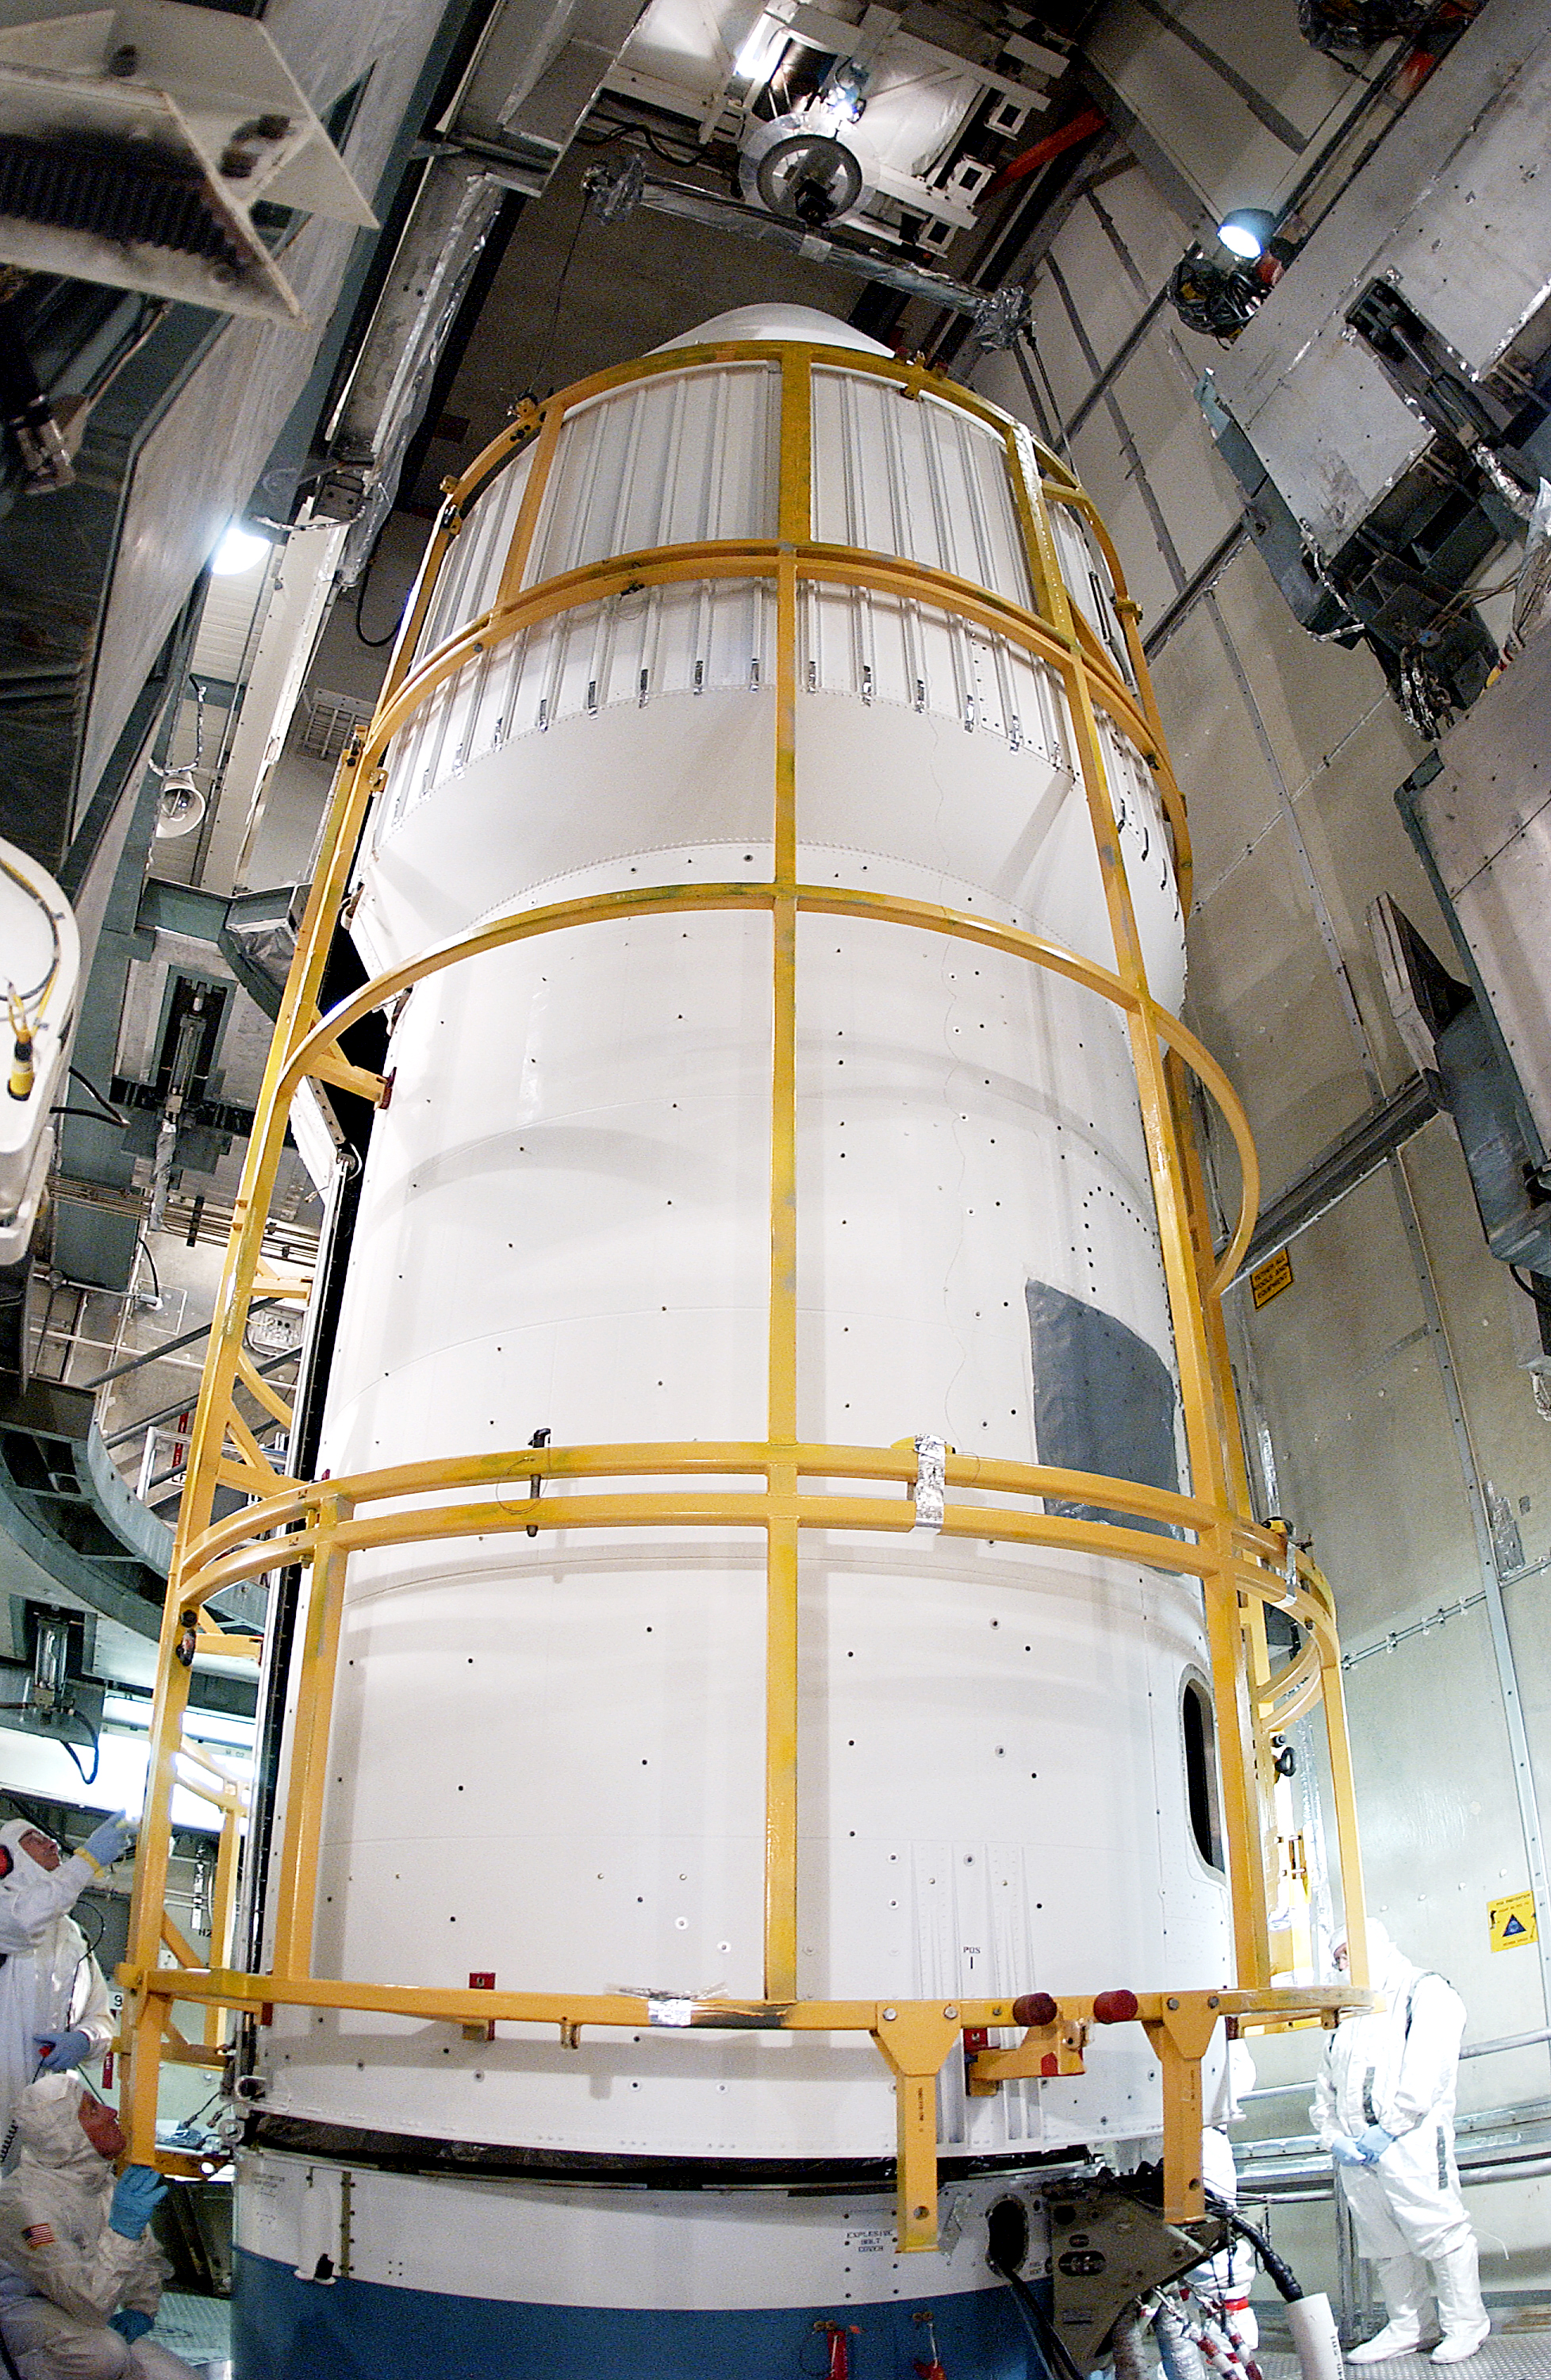

Spitzer in a Faring

The Spitzer Space Telescope was placed in a faring on top of a Delta II rocket before not being launched due to the need to do additional engineering verification on the rocket. Spitzer was later moved back off its rocket and subsequently launched on a different vehicle on August 25, 2003.

Credit: NASA/KSC